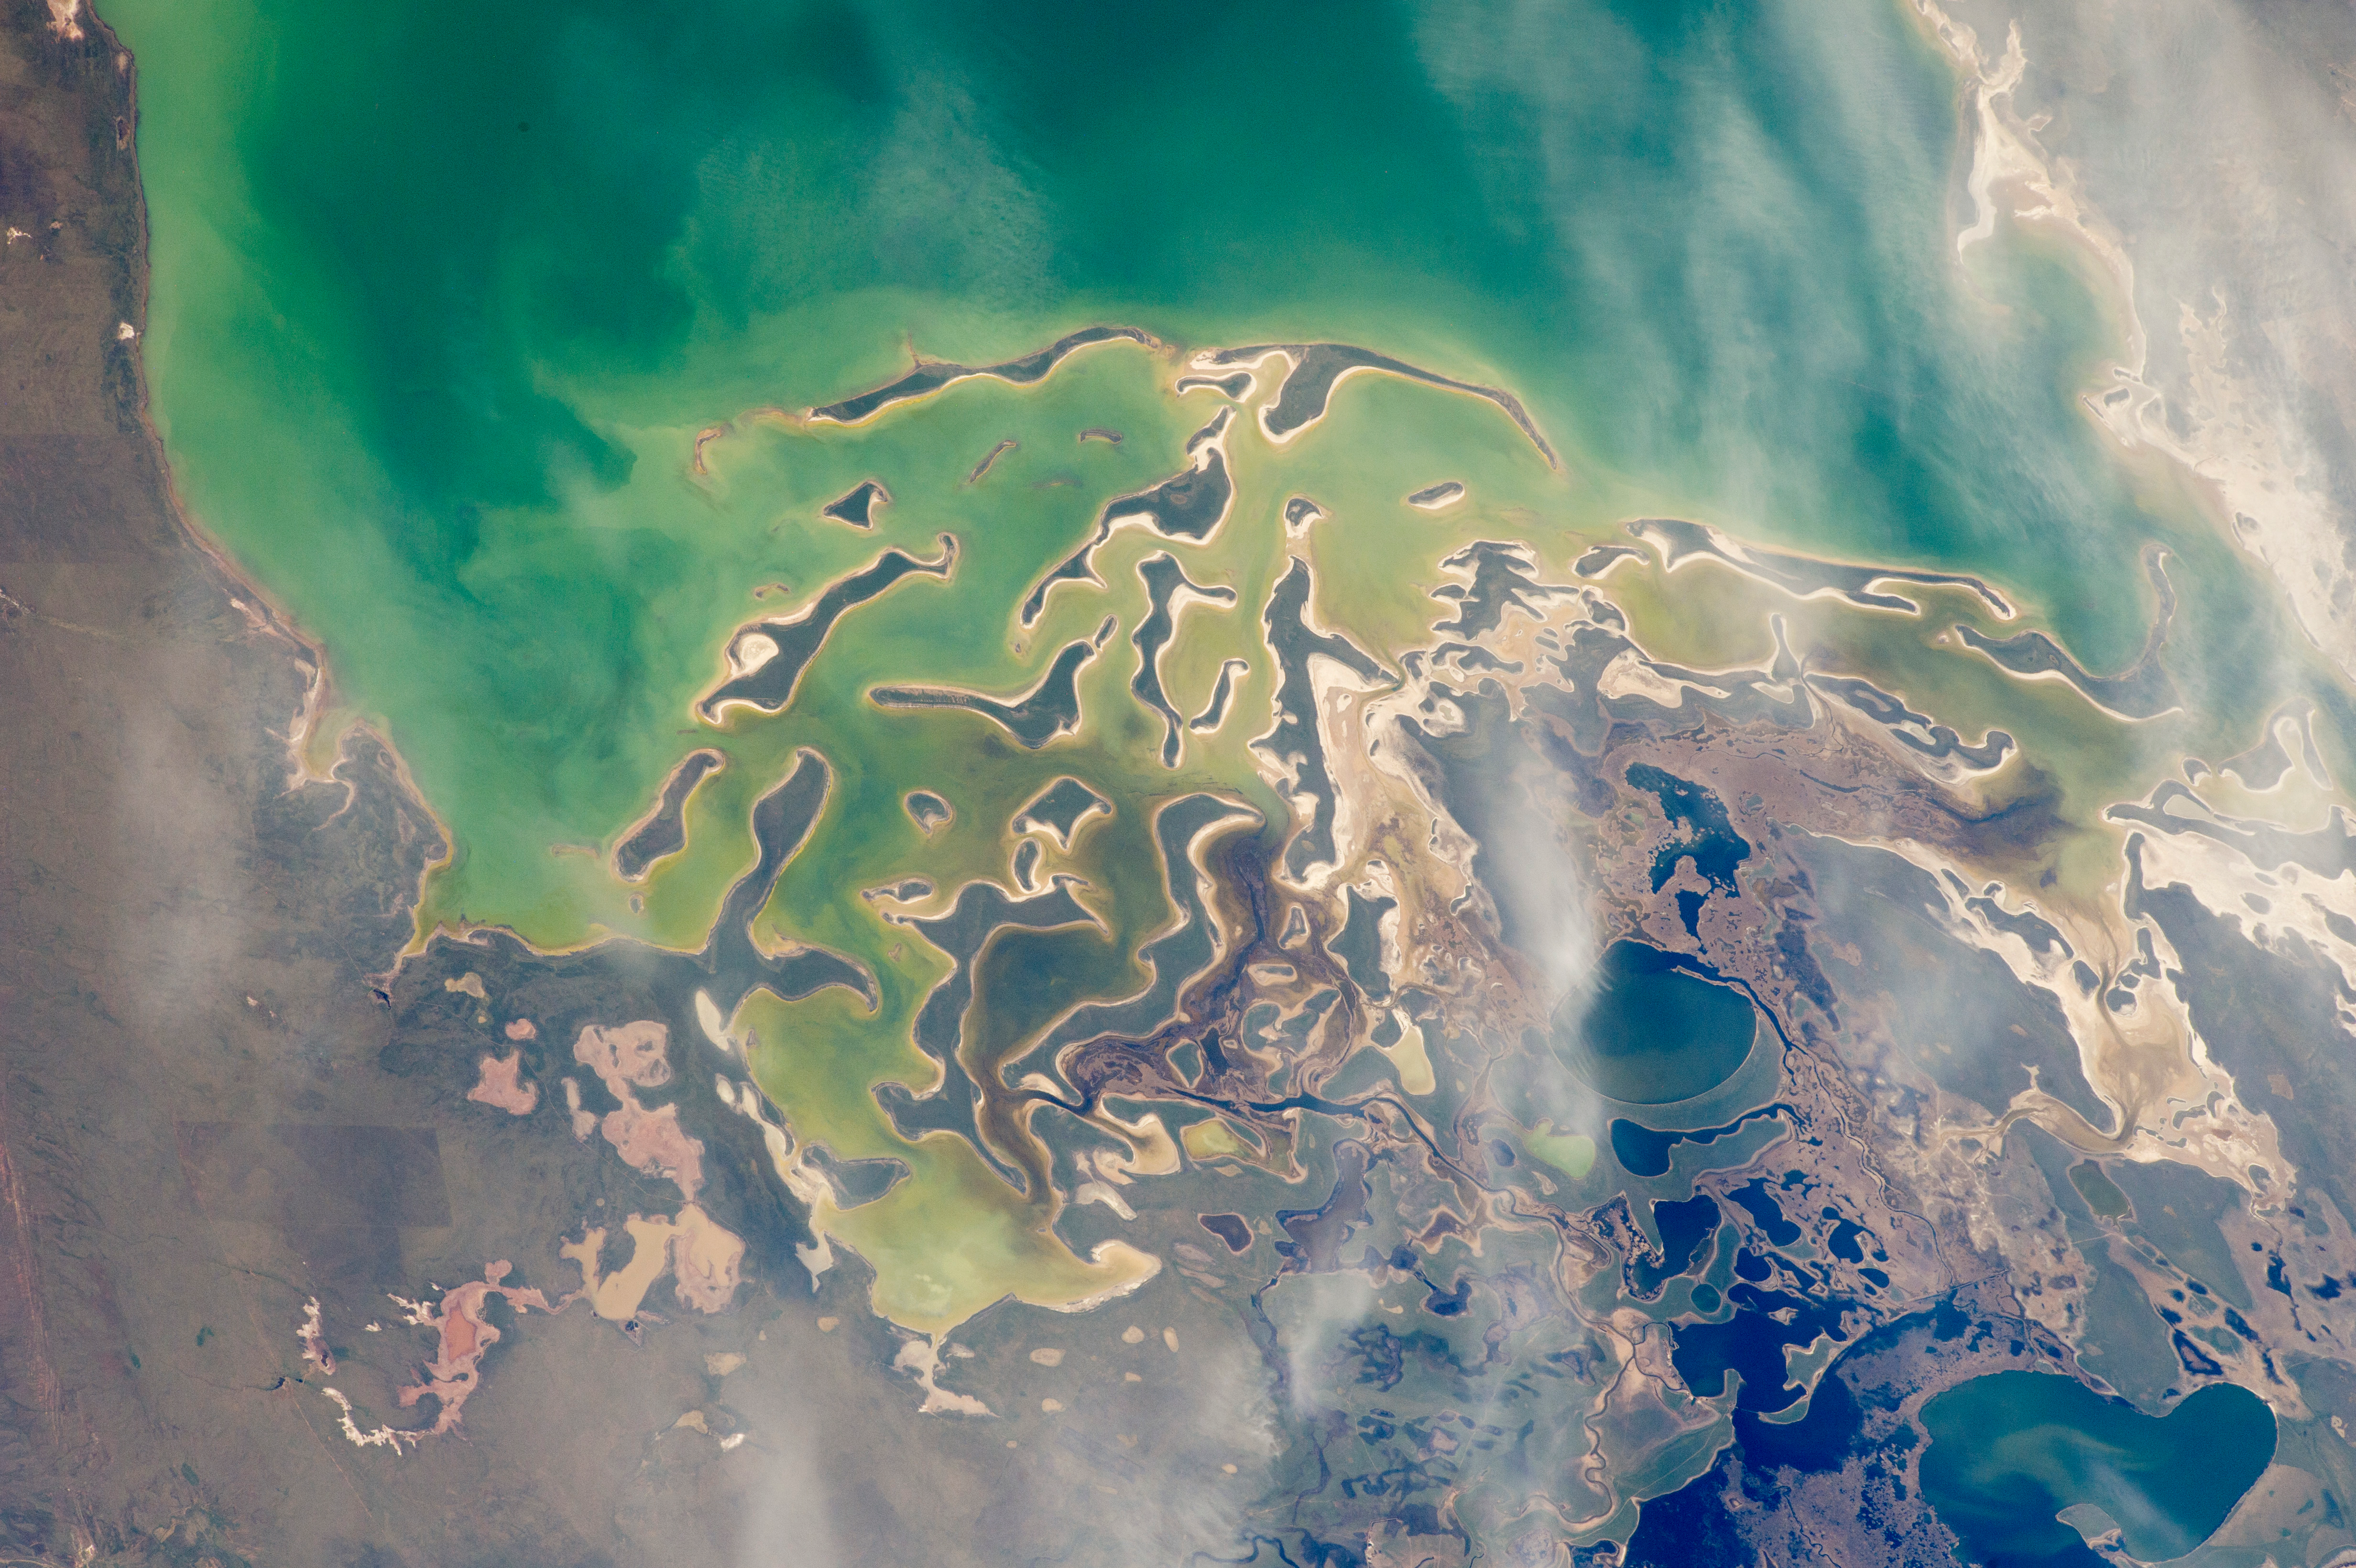

Lake Tengiz from space

In orbit above the semi-desert grasslands in Kazakhstan, an astronaut aboard the International Space Station spotted one of the few features that stand out. Lake Tengiz is the only large lake (1590 square kilometers, 615 square miles) in northern Kazakhstan. Through white wisps of cloud, the crew member photographed the 50 kilometer-long eastern shore of the lake, with its thin, winding islands and white beaches. The islands and intervening waterways make a rich habitat for birds in this part of Asia. At least 318 species of birds have been identified at the lake; 22 of them are endangered. It is the northernmost habitat of the pink flamingo. The lake system is Kazakhstan’s first UNESCO World Heritage Site, and it has been declared a RAMSAR wetland site of international importance. Part of the richness of area is its complex hydrology. Fresh water enters the system via the Kulanutpes River, so there are small lakes (lower right) full of fresh water. But in this closed basin, the water in the main lake (top) slowly evaporates, becoming salty. Winds stir up bigger waves on the main lake, dispersing sediment and salt and making the water a cloudier and lighter blue-green. (Another astronaut photograph shows the entire lake system, while this story provides more information.) The strange shape of the islands is not easy to interpret. They may be drowned remnants of delta distributaries of the Kulanutpes River. Westerly winds probably have had a smoothing effect on the shorelines, especially in a shallow lake like Tengiz, which is only about 6 meters (20 feet) deep. The lake has an exciting history for people who follow space exploration. In 1976, a Soyuz spacecraft landed in the lake near the north shore (top right). The capsule crashed through the ice and sank during an October snowstorm when temperatures were -22°C (-8°F). Because of low power, the capsule was unheated and the crew was feared lost. It was many hours before the airtight capsule was located and divers could attach flotation tanks to get the capsule to the surface. It was then dragged ashore across the ice by helicopter. The rescue effort took nine hours before the crew was able to safely exit the capsule.

Credit: NASA Earth Observatory